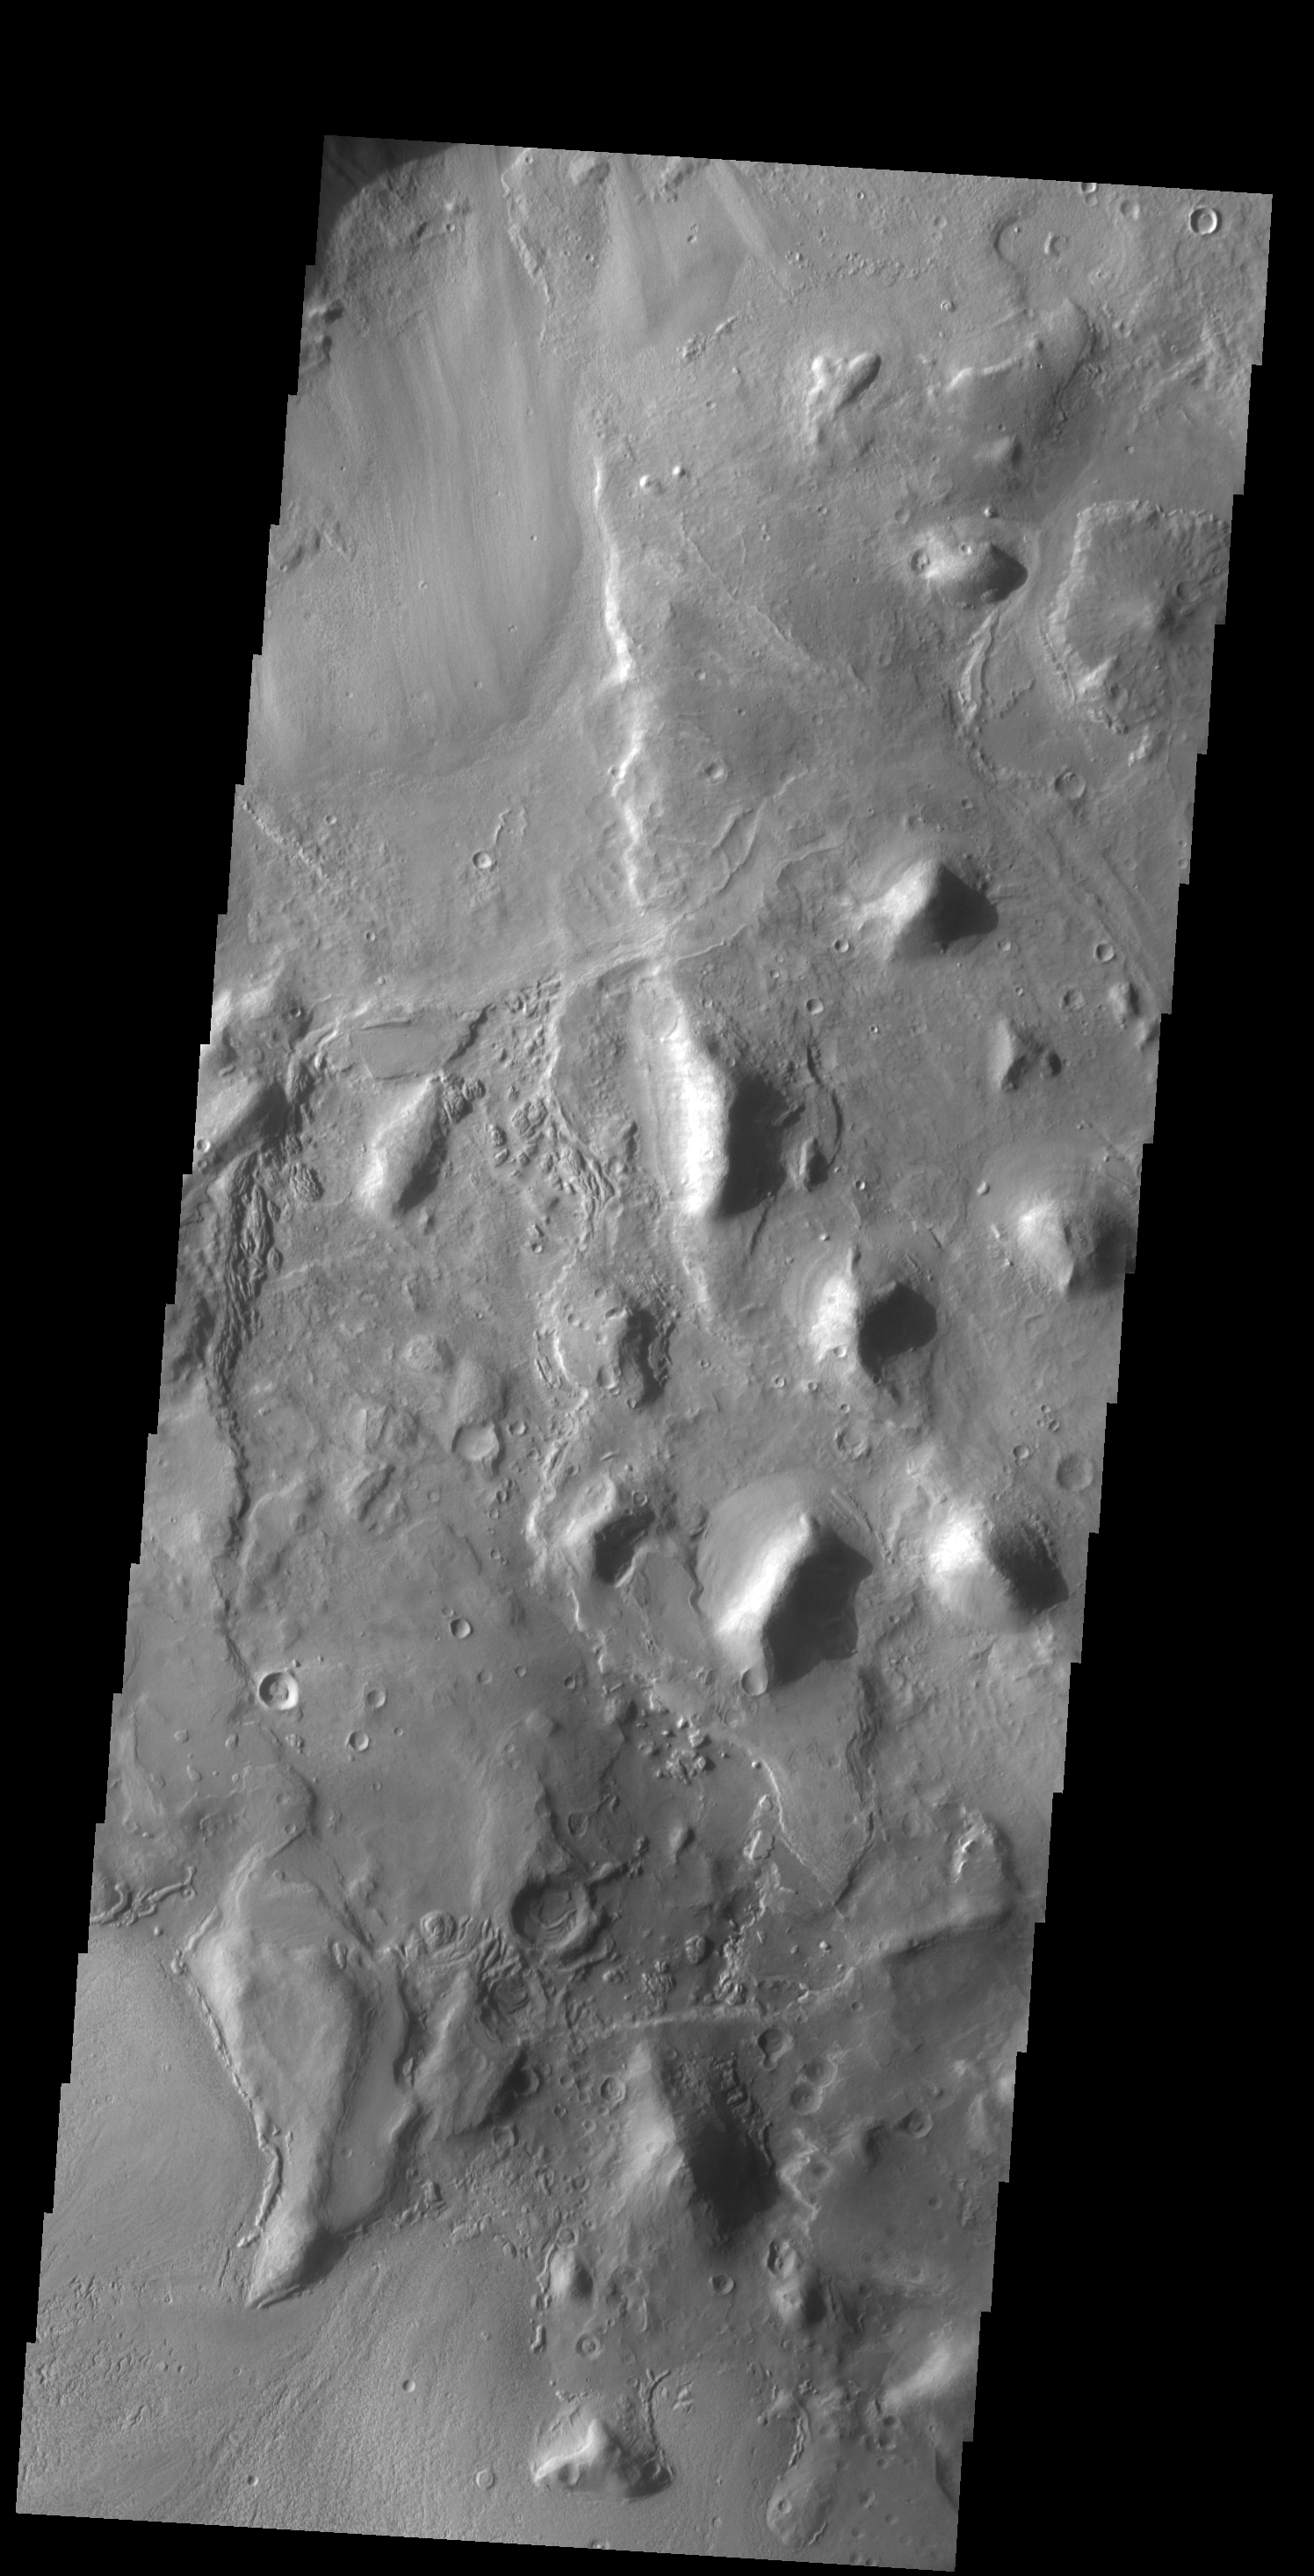

Hills

The group of hills in this VIS image are located on the floor of a large unnamed depression in northern Arabia Terra.

Credit: NASA/JPL-Caltech/ASU